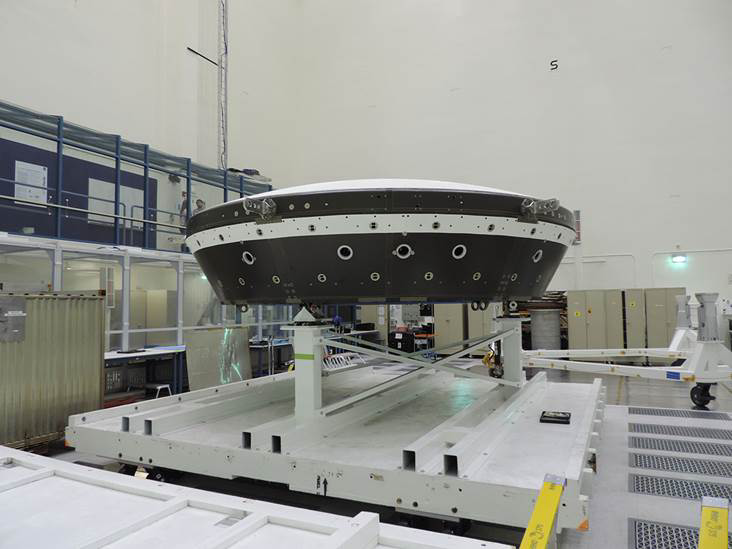

LDSD Flight Test Vehicle 2 in Cleanroom

The main structural body of the second flight test vehicle in NASA’s Low-Density Supersonic Decelerator (LDSD) project is seen during its assembly in a cleanroom at NASA’s Jet Propulsion Laboratory. The flight test for this vehicle is planned for the summer of 2015.

NASA’s Space Technology Mission Directorate funds the LDSD mission, a cooperative effort led by NASA’s Jet Propulsion Laboratory in Pasadena, California. NASA’s Technology Demonstration Mission program manages LDSD at NASA’s Marshall Space Flight Center in Huntsville, Alabama. NASA’s Wallops Flight Facility in Wallops Island, Virginia, coordinated support with the Pacific Missile Range Facility, provided the core electrical systems for the test vehicle, and coordinated the balloon and recovery services for the LDSD test.

Credit: NASA/JPL-Caltech